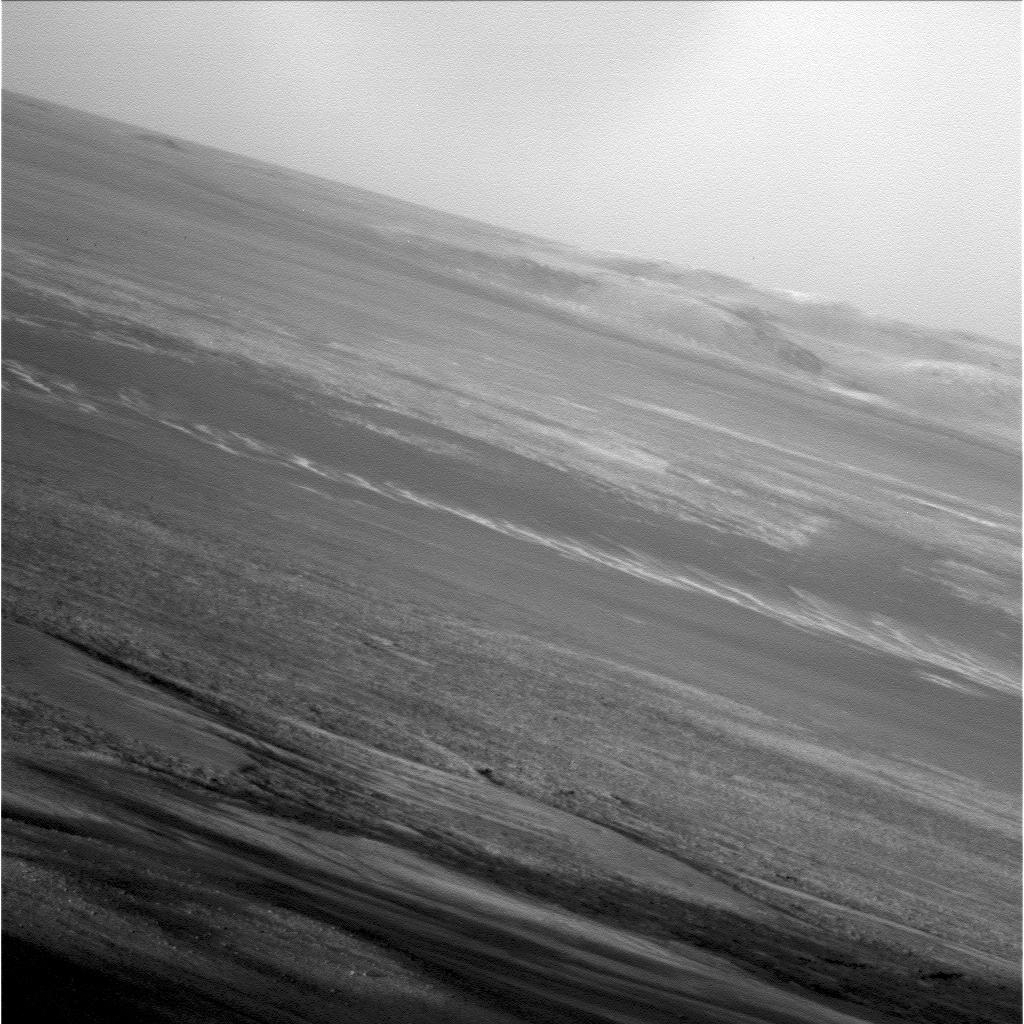

Opportunity’s Late Afternoon View of Mars

NASA’s Mars Exploration Rover Opportunity used its panoramic camera to capture this low-light raw image during the late afternoon of the rover’s 2,847th Martian day, or sol, of work on Mars (Jan. 27, 2012).

The rover is positioned for the Mars winter at “Greeley Haven,” an outcrop located on the north end of Cape York on the rim of Endeavour Crater. This site provides an approximate 15-degree northerly tilt for favorable solar energy production.

Plans for research continuing through the winter months at Greeley Haven include a radio-science investigation of the interior of Mars, inspections of mineral compositions and textures on the outcrop, and assembly of a full-circle, color panorama of the surroundings.

Credit: NASA/JPL-Caltech/Cornell/Arizona State Univ.